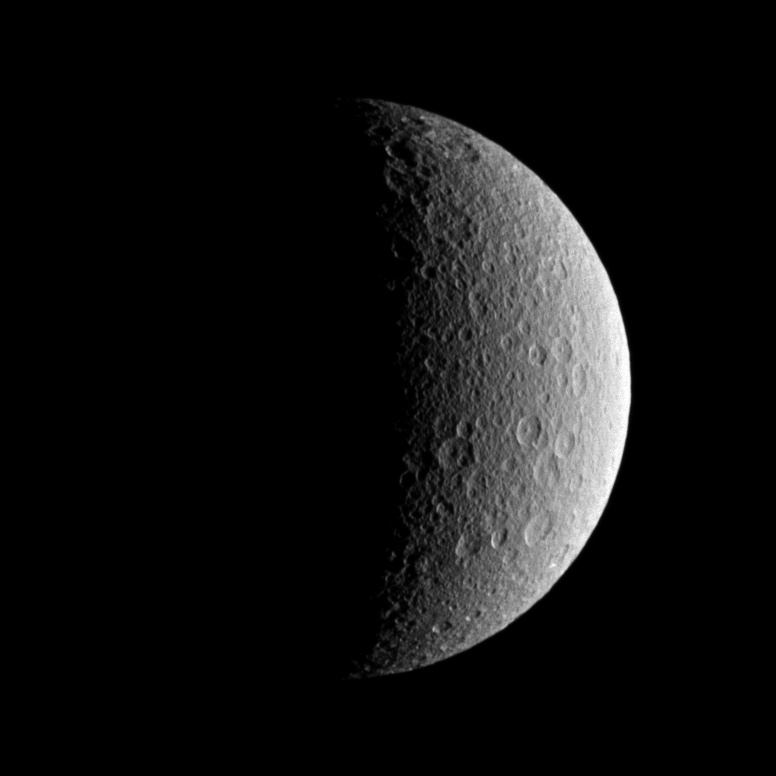

Roughed-up Rhea

The Cassini spacecraft looks toward the battered surface of the moon Rhea.

See PIA09895 and PIA10464 to learn more about this moon. This view looks toward leading hemisphere of Rhea (1,528 kilometers, or 949 miles across). North on Rhea is up.

The image was taken in visible light with the Cassini spacecraft wide-angle camera on Oct. 13, 2009. The view was acquired at a distance of approximately 44,000 kilometers (27,000 miles) from Rhea and at a Sun-Rhea spacecraft, or phase, angle of 103 degrees. Image scale is 3 kilometers (about 2 miles) per pixel.

The Cassini-Huygens mission is a cooperative project of NASA, the European Space Agency and the Italian Space Agency. The Jet Propulsion Laboratory, a division of the California Institute of Technology in Pasadena, manages the mission for NASA’s Science Mission Directorate, Washington, D.C. The Cassini orbiter and its two onboard cameras were designed, developed and assembled at JPL. The imaging operations center is based at the Space Science Institute in Boulder, Colo.

Credit: NASA/JPL/Space Science Institute